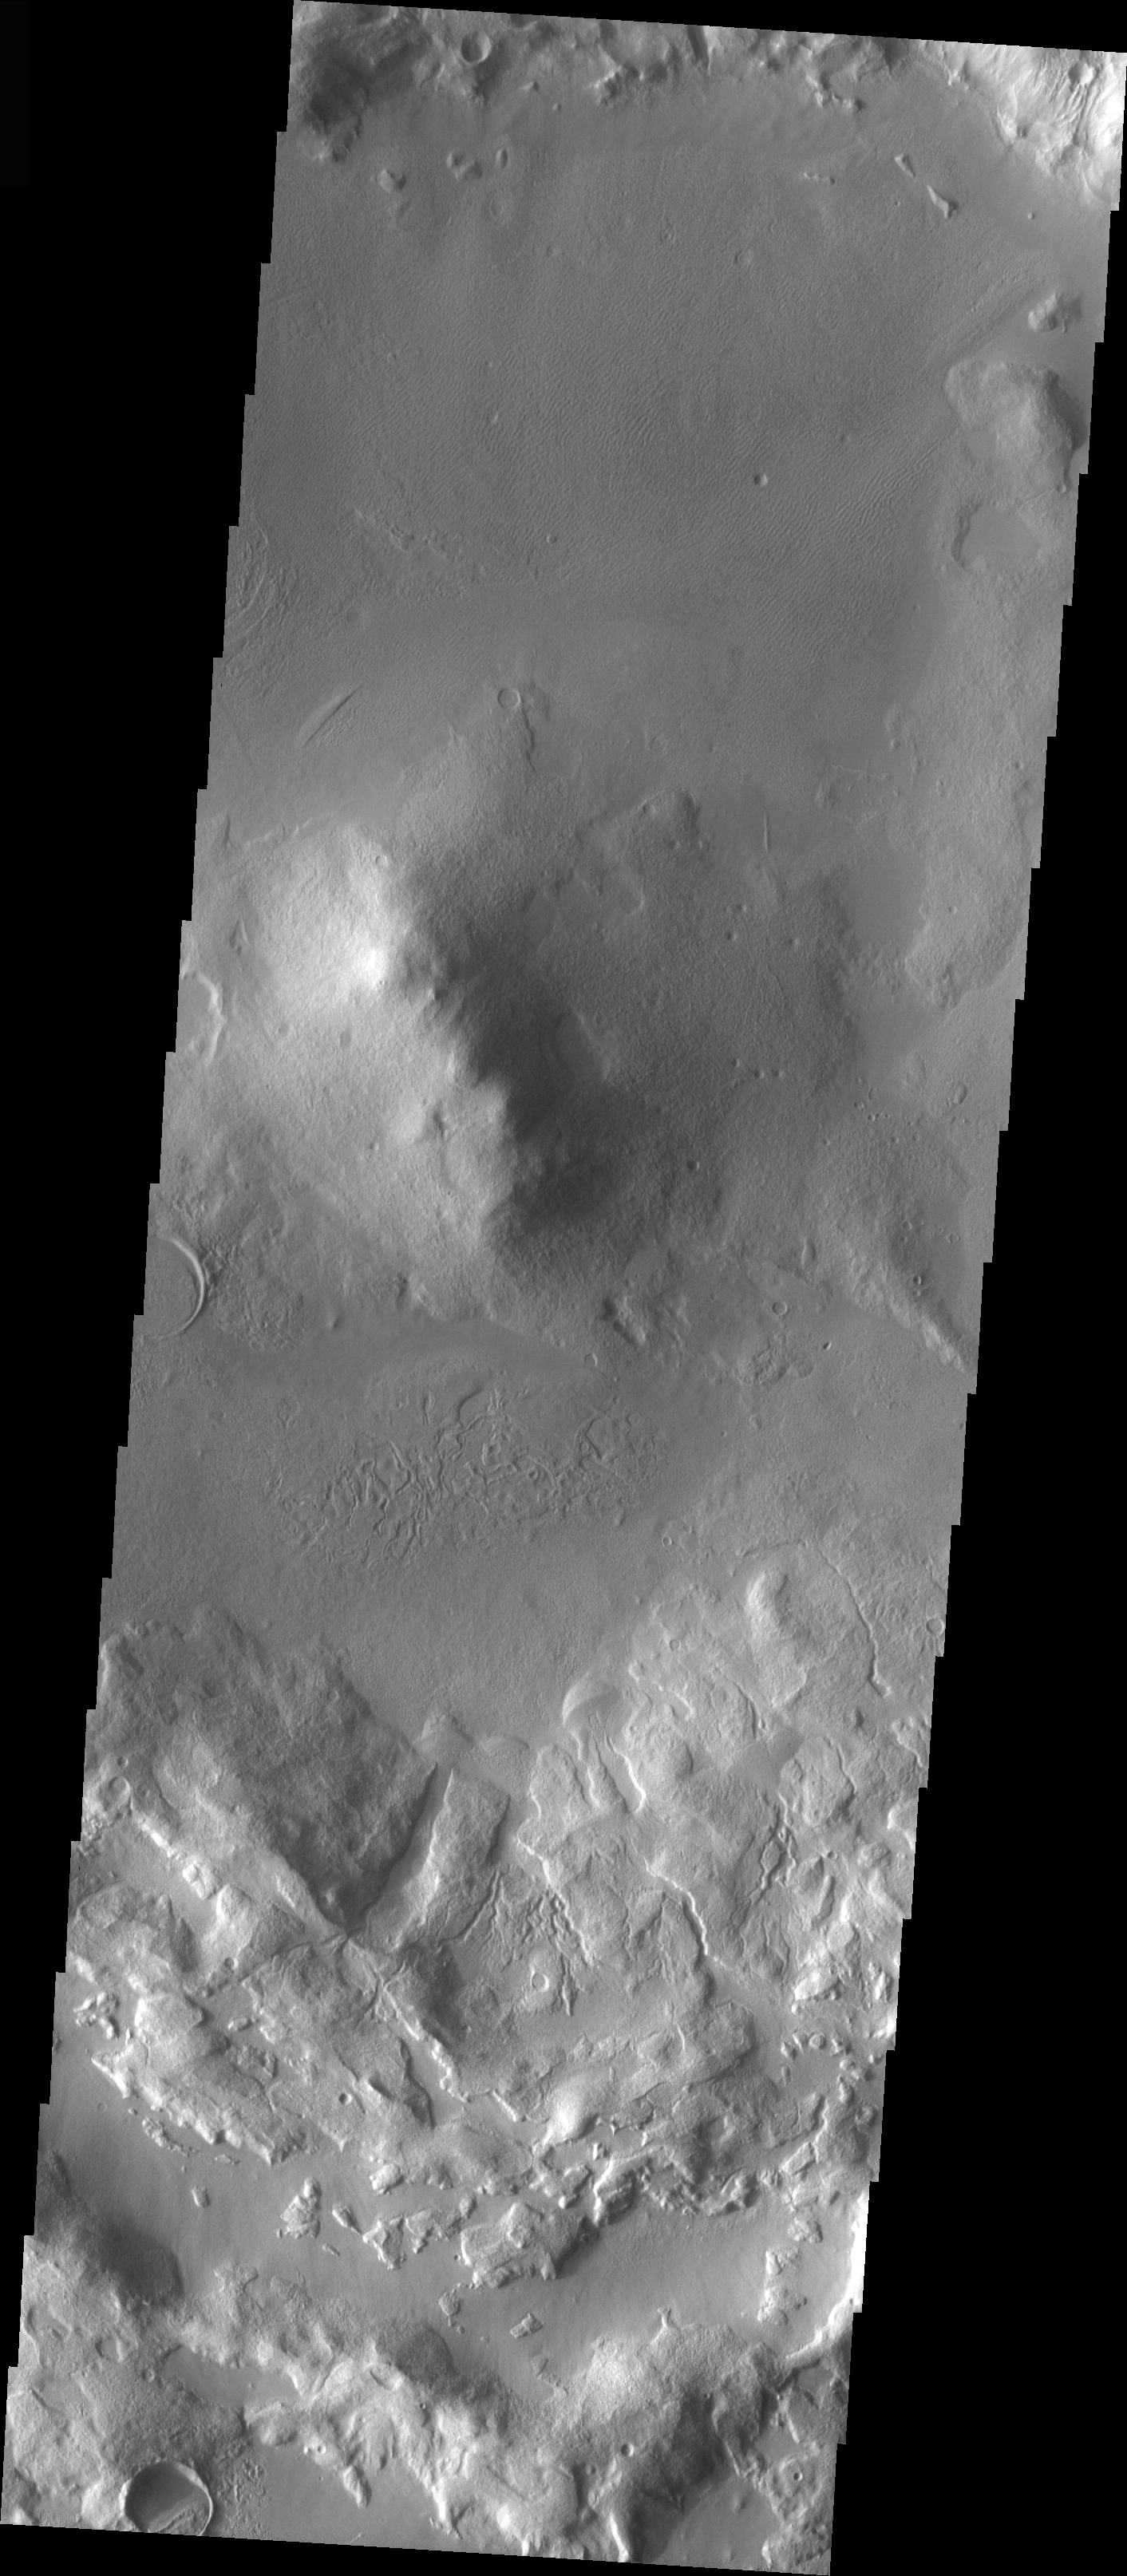

Deuteronlius Mensae Central Peak

The topic for the Image of the Day for the weeks of March 7-18 will be mountains on Mars.

This image is located in Deuteronlius Mensae and contains a central peak in the middle of an older, flat-floored crater, infilled by sediment.

A good diagram showing the structural difference between simple and complex craters is here: http://www.lpi.usra.edu/expmoon/science/craterstructure.html

Image information: VIS instrument. Latitude 5.4 Longitude 93.6 East (266.4 West). 19 meter/pixel resolution.

Note: this THEMIS visual image has not been radiometrically nor geometrically calibrated for this preliminary release. An empirical correction has been performed to remove instrumental effects. A linear shift has been applied in the cross-track and down-track direction to approximate spacecraft and planetary motion. Fully calibrated and geometrically projected images will be released through the Planetary Data System in accordance with Project policies at a later time.

NASA’s Jet Propulsion Laboratory manages the 2001 Mars Odyssey mission for NASA’s Office of Space Science, Washington, D.C. The Thermal Emission Imaging System (THEMIS) was developed by Arizona State University, Tempe, in collaboration with Raytheon Santa Barbara Remote Sensing. The THEMIS investigation is led by Dr. Philip Christensen at Arizona State University. Lockheed Martin Astronautics, Denver, is the prime contractor for the Odyssey project, and developed and built the orbiter. Mission operations are conducted jointly from Lockheed Martin and from JPL, a division of the California Institute of Technology in Pasadena.

Credit: NASA/JPL/Arizona State University